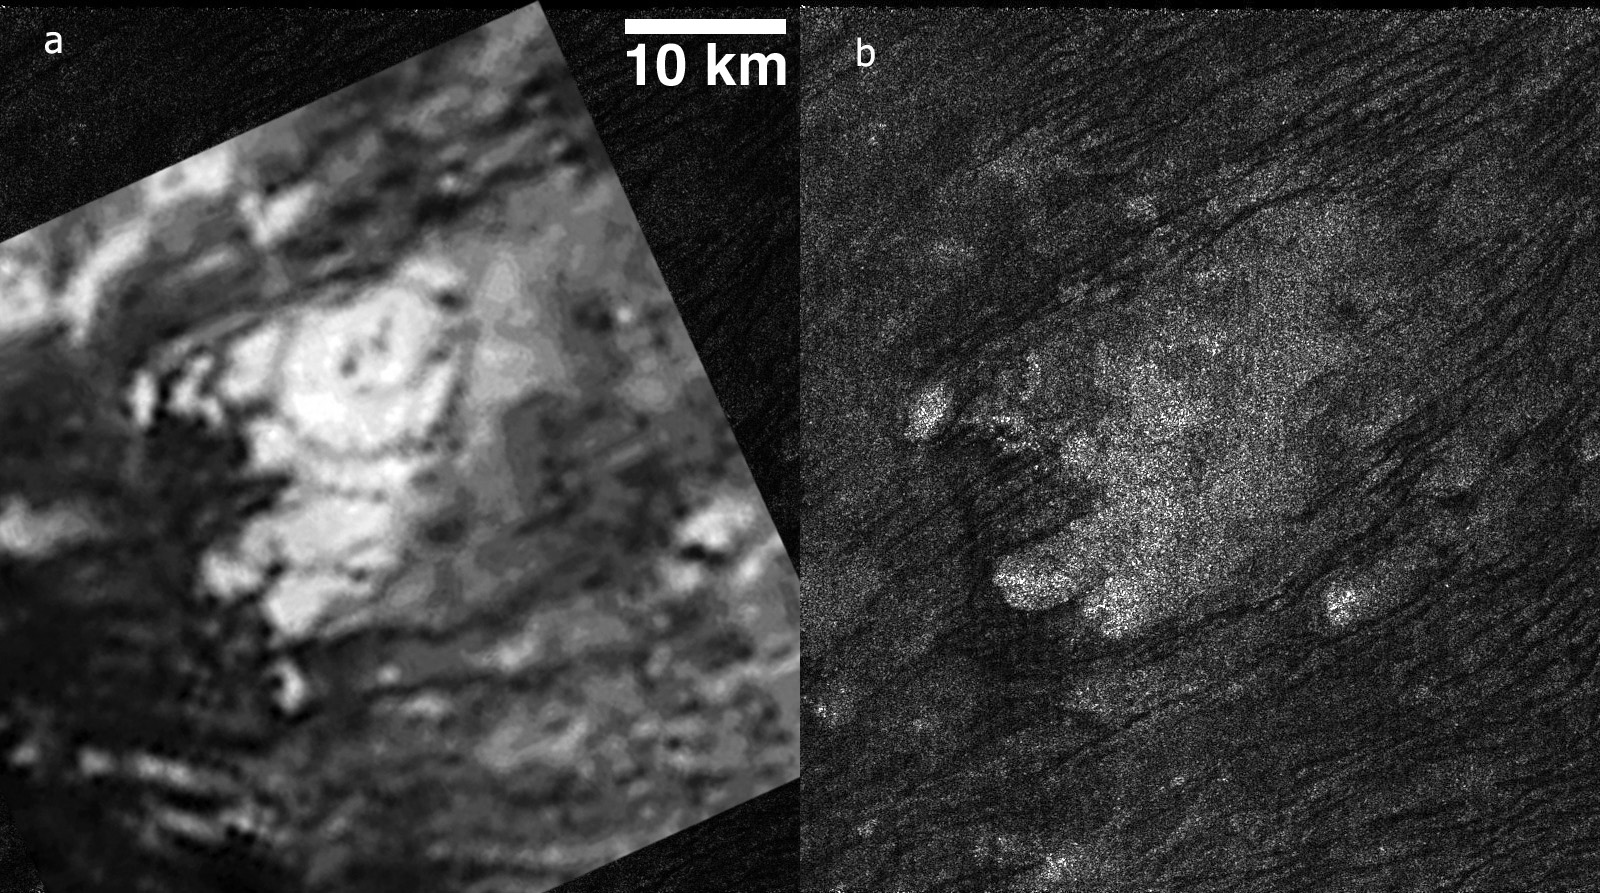

Tortula Facula

These side-by-side images obtained by NASA’s Cassini spacecraft show the feature named Tortola Facula on Saturn’s moon Titan. The left image was obtained by the visual and infrared mapping spectrometer data on Oct. 26, 2004, at a resolution of 2 kilometers (1 mile) per pixel This mosaic focuses on an area around 9 degrees north latitude and 145 degrees west longitude. In 2005, scientists interpreted Tortola Facula as an ice volcano.

The right image shows the same feature, as seen by Cassini’s radar instrument on May 12, 2008, at a much higher resolution of 300 meters per pixel. Scientists now think that this feature is a nondescript obstacle surrounded by obvious wind-blown sand dunes, similar to those commonly found in this region of Titan. In radar images, objects appear bright when they are tilted toward the spacecraft or have rough surfaces.

The Cassini-Huygens mission is a cooperative project of NASA, the European Space Agency and the Italian Space Agency. The Jet Propulsion Laboratory, a division of the California Institute of Technology in Pasadena, manages the mission for NASA’s Science Mission Directorate. The Cassini orbiter was designed, developed and assembled at JPL. The radar instrument was built by JPL and the Italian Space Agency, working with team members from the United States and several European countries.

Credit: NASA/JPL-Caltech/ASI/University of Arizona